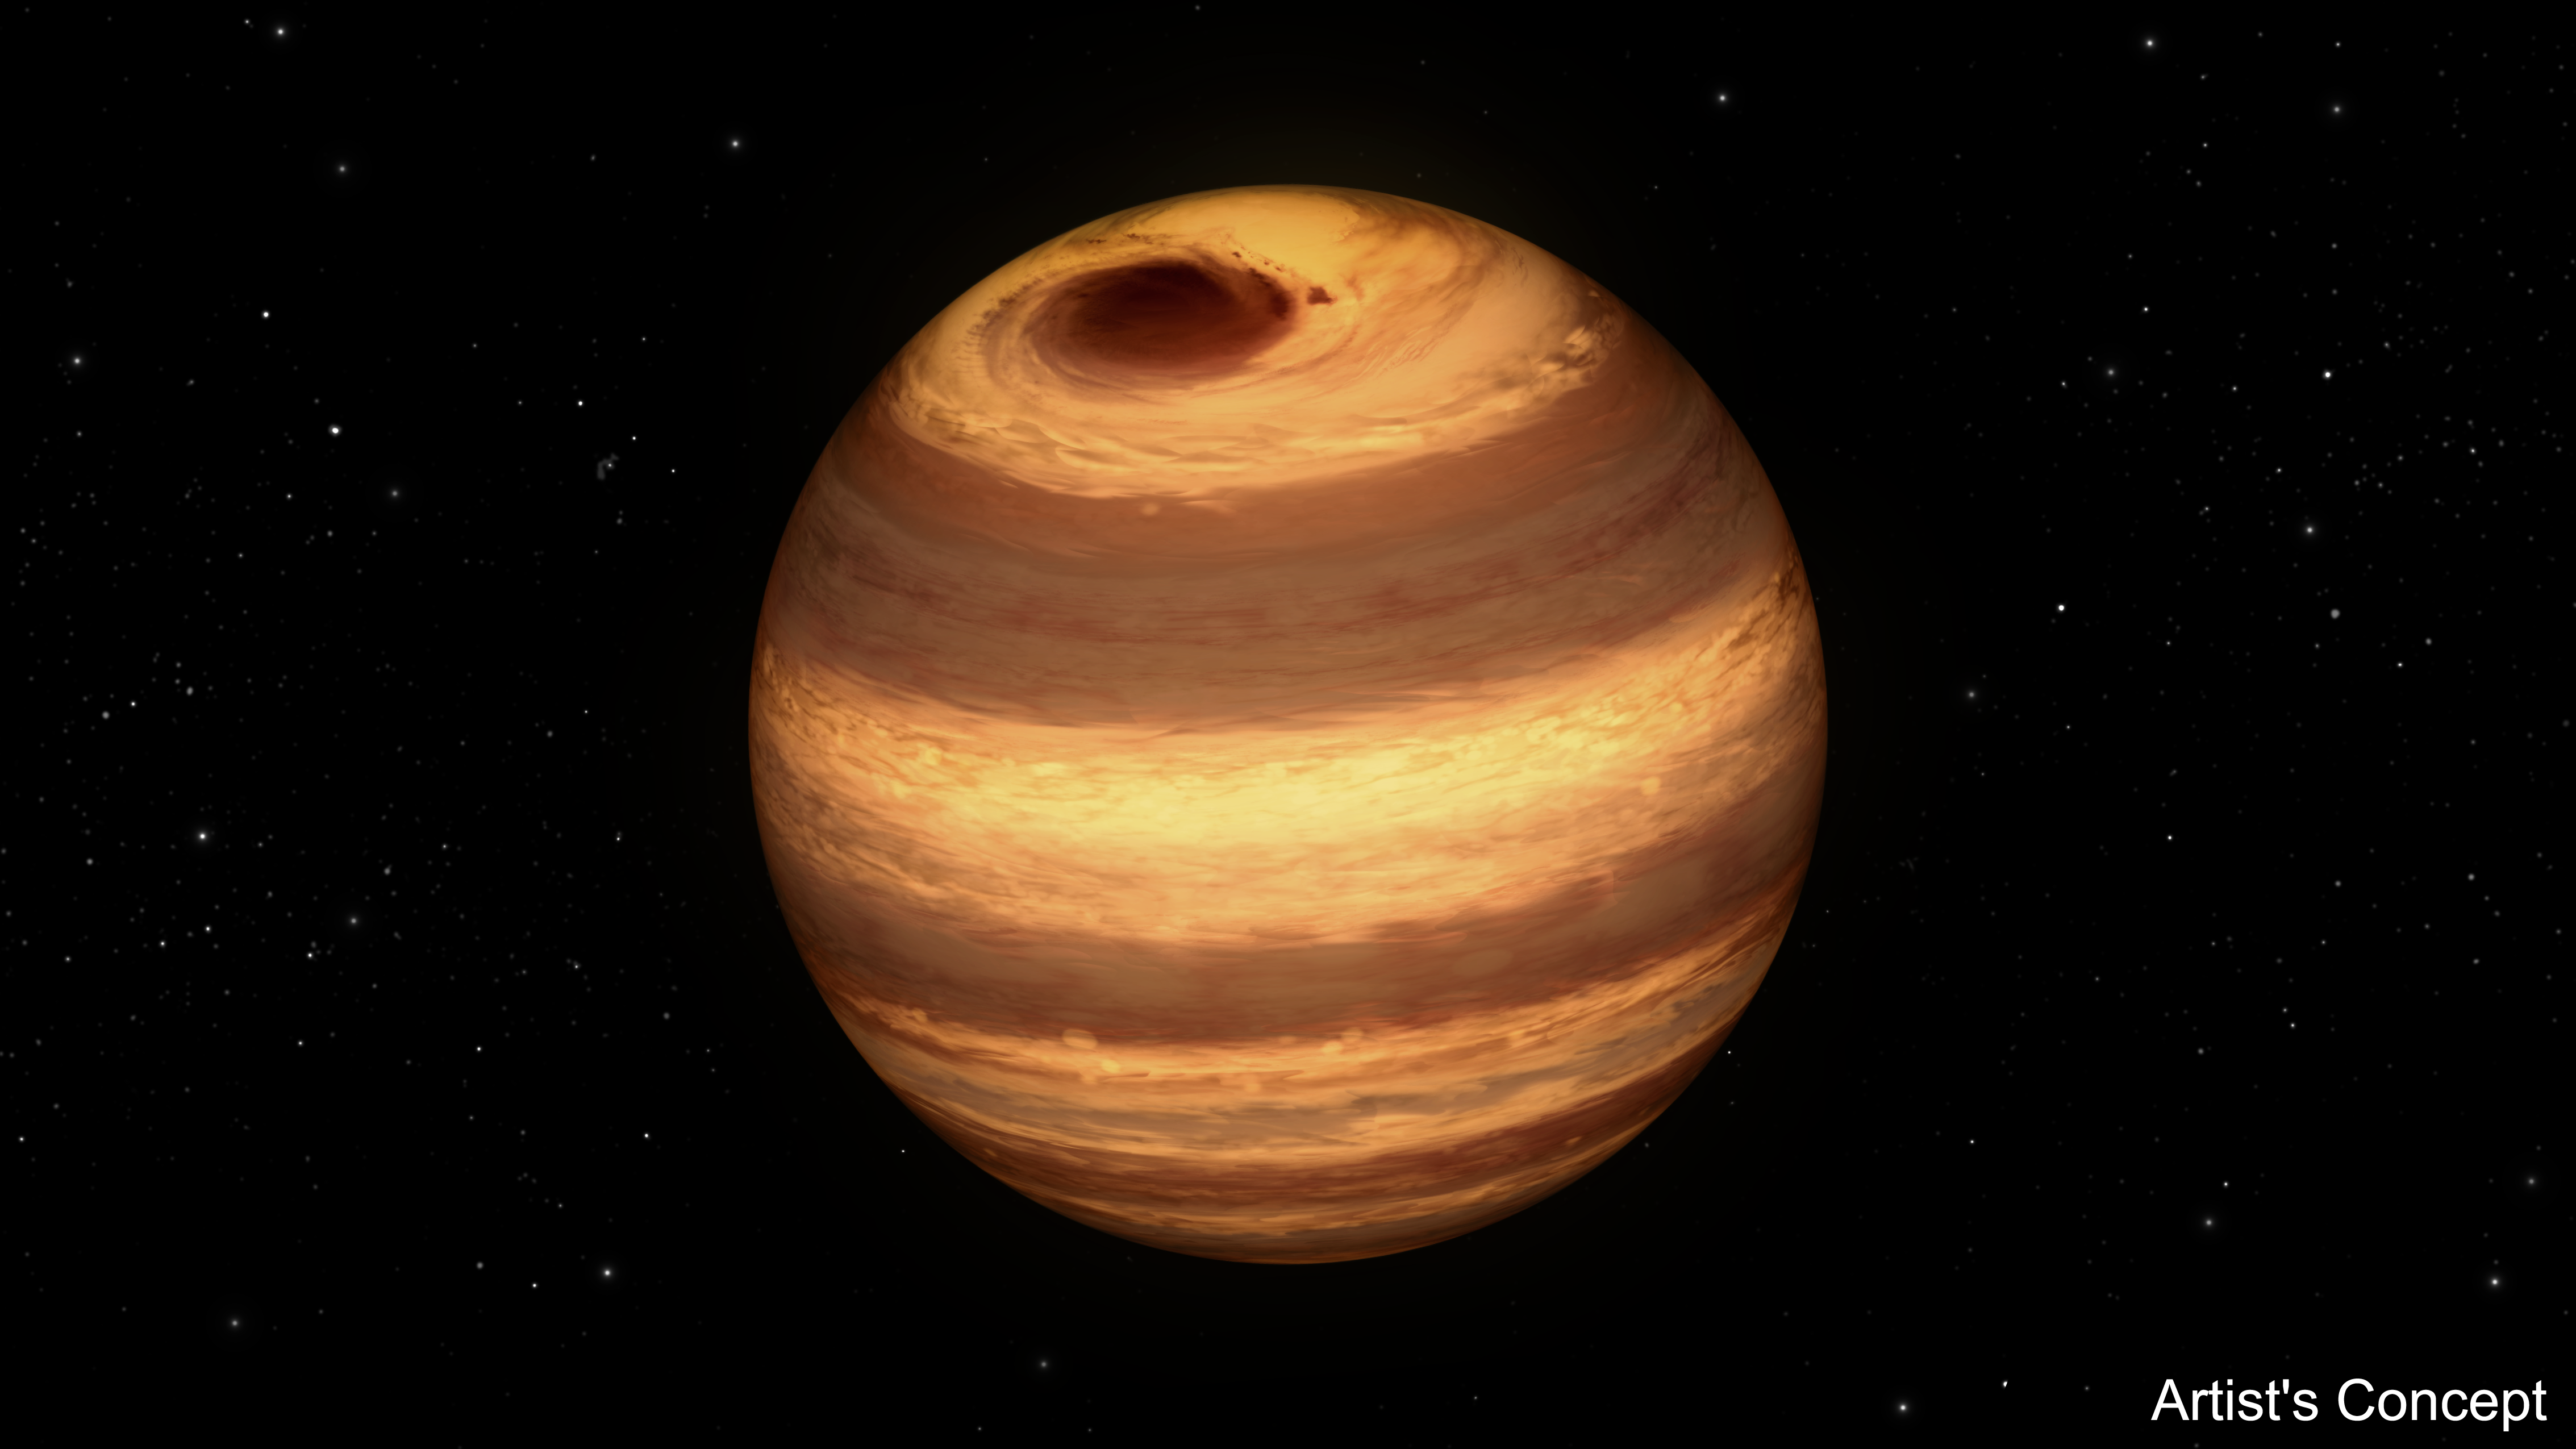

Cool Star Marked by Long-Lived Storm (Artist’s Concept)

This illustration shows a cool star, called W1906+40, marked by a raging storm near one of its poles. The storm is thought to be similar to the Great Red Spot on Jupiter. Scientists discovered it using NASA’s Kepler and Spitzer space telescopes.

The location of the storm is estimated to be near the north pole of the star based on computer models of the data. The telescopes cannot see the storm itself, but learned of its presence after observing how the star’s light changes over time. The storm travels around with the star, making a full lap about every 9 hours. When it passes into a telescope’s field of view, it causes light of particular infrared and visible wavelengths to dip in brightness.

The storm has persisted for at least two years. Astronomers aren’t sure why it has lasted so long.

While planets are known to have cloudy storms, this is the best evidence yet for a star with the same type of storm. The star, W1906+40, belongs to a thermally cool class of objects called L-dwarfs. Some L-dwarfs are considered stars because they fuse atoms and generate light, as our sun does, while others, called brown dwarfs, are known as “failed stars” for their lack of atomic fusion.

The L-dwarf W1906+40 is thought to be a star based on estimates of its age (the older the L-dwarf, the more likely it is a star). Its temperature is about 2,200 Kelvin (3,500 degrees Fahrenheit). That may sound scorching hot, but as far as stars go, it is relatively cool. Cool enough, in fact, for clouds to form in its atmosphere.

W1906+40 is located 53 light-years away in the constellation Lyra.

NASA’s Jet Propulsion Laboratory, Pasadena, Calif., manages the Spitzer Space Telescope mission for NASA’s Science Mission Directorate, Washington. Science operations are conducted at the Spitzer Science Center at the California Institute of Technology in Pasadena. Spacecraft operations are based at Lockheed Martin Space Systems Company, Littleton, Colorado. Data are archived at the Infrared Science Archive housed at the Infrared Processing and Analysis Center at Caltech. Caltech manages JPL for NASA.

Credit: NASA/JPL-Caltech